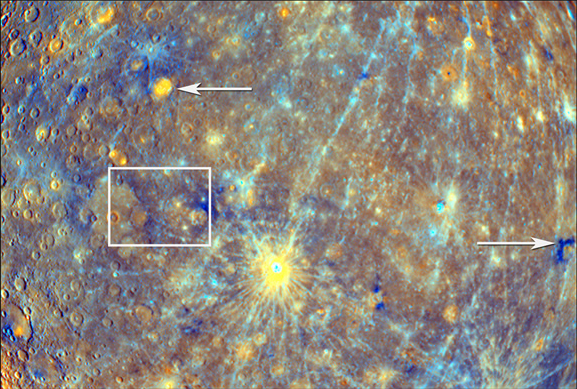

A Close-Up View of Mercury’s Colors

This color context image shows equatorial regions on the side of Mercury seen during MESSENGER’s departure from Mercury on October 6, 2008. Mercury’s true colors are very subtle (see PIA11364), but statistical methods can take advantage of the ability of MDIS to take pictures in 11 narrow color bands spread across visible and near-infrared wavelengths (400 to 1050 nm). Such methods greatly enhance subtle color differences in the materials at Mercury’s surface, providing insight into the compositional variations present on Mercury and the geologic processes that created those color differences. The bright yellow halo around Kuiper crater (62 kilometers (39 miles) in diameter; just below center) stands out as bright and colorful mostly because of its young age (see PIA11355). When the crater was formed, material from beneath the surface was ejected outwards and formed the bright surrounding blanket. As time passes, this young material will suffer micrometeorite impacts and the ravages of solar wind bombardment and will gradually become darker and redder. Several hundred million years from now, Kuiper’s distinctive rays will fade into the background. The wispy blue linear features are rays from distant young impact craters. The bright orange material (left arrow) in the floor of Lermontov crater (152 kilometers (94 miles) in diameter) was most likely deposited by volcanic eruptions in Mercury’s distant past. A mysterious dark bluish material is seen in many places on Mercury, and new data from the second flyby reveal a small area with a high concentration (right arrow) (see PIA11357). Once MESSENGER goes into orbit about Mercury, its full complement of instruments will examine these diverse locations and help unravel the processes that accompanied formation and later modification of Mercury’s crust. North is up for this image, and the white box indicates the boundaries of a close-up view of a portion of this scene (see PIA11410).

Date Acquired: October 6, 2008
Instrument: Wide Angle Camera (WAC) of the Mercury Dual Imaging System (MDIS)
Scale: The width of this scene is about 4,000 kilometers (2,500 miles)

These images are from MESSENGER, a NASA Discovery mission to conduct the first orbital study of the innermost planet, Mercury. For information regarding the use of images, see the MESSENGER image use policy.

Credit: NASA/Johns Hopkins University Applied Physics Laboratory/Carnegie Institution of Washington